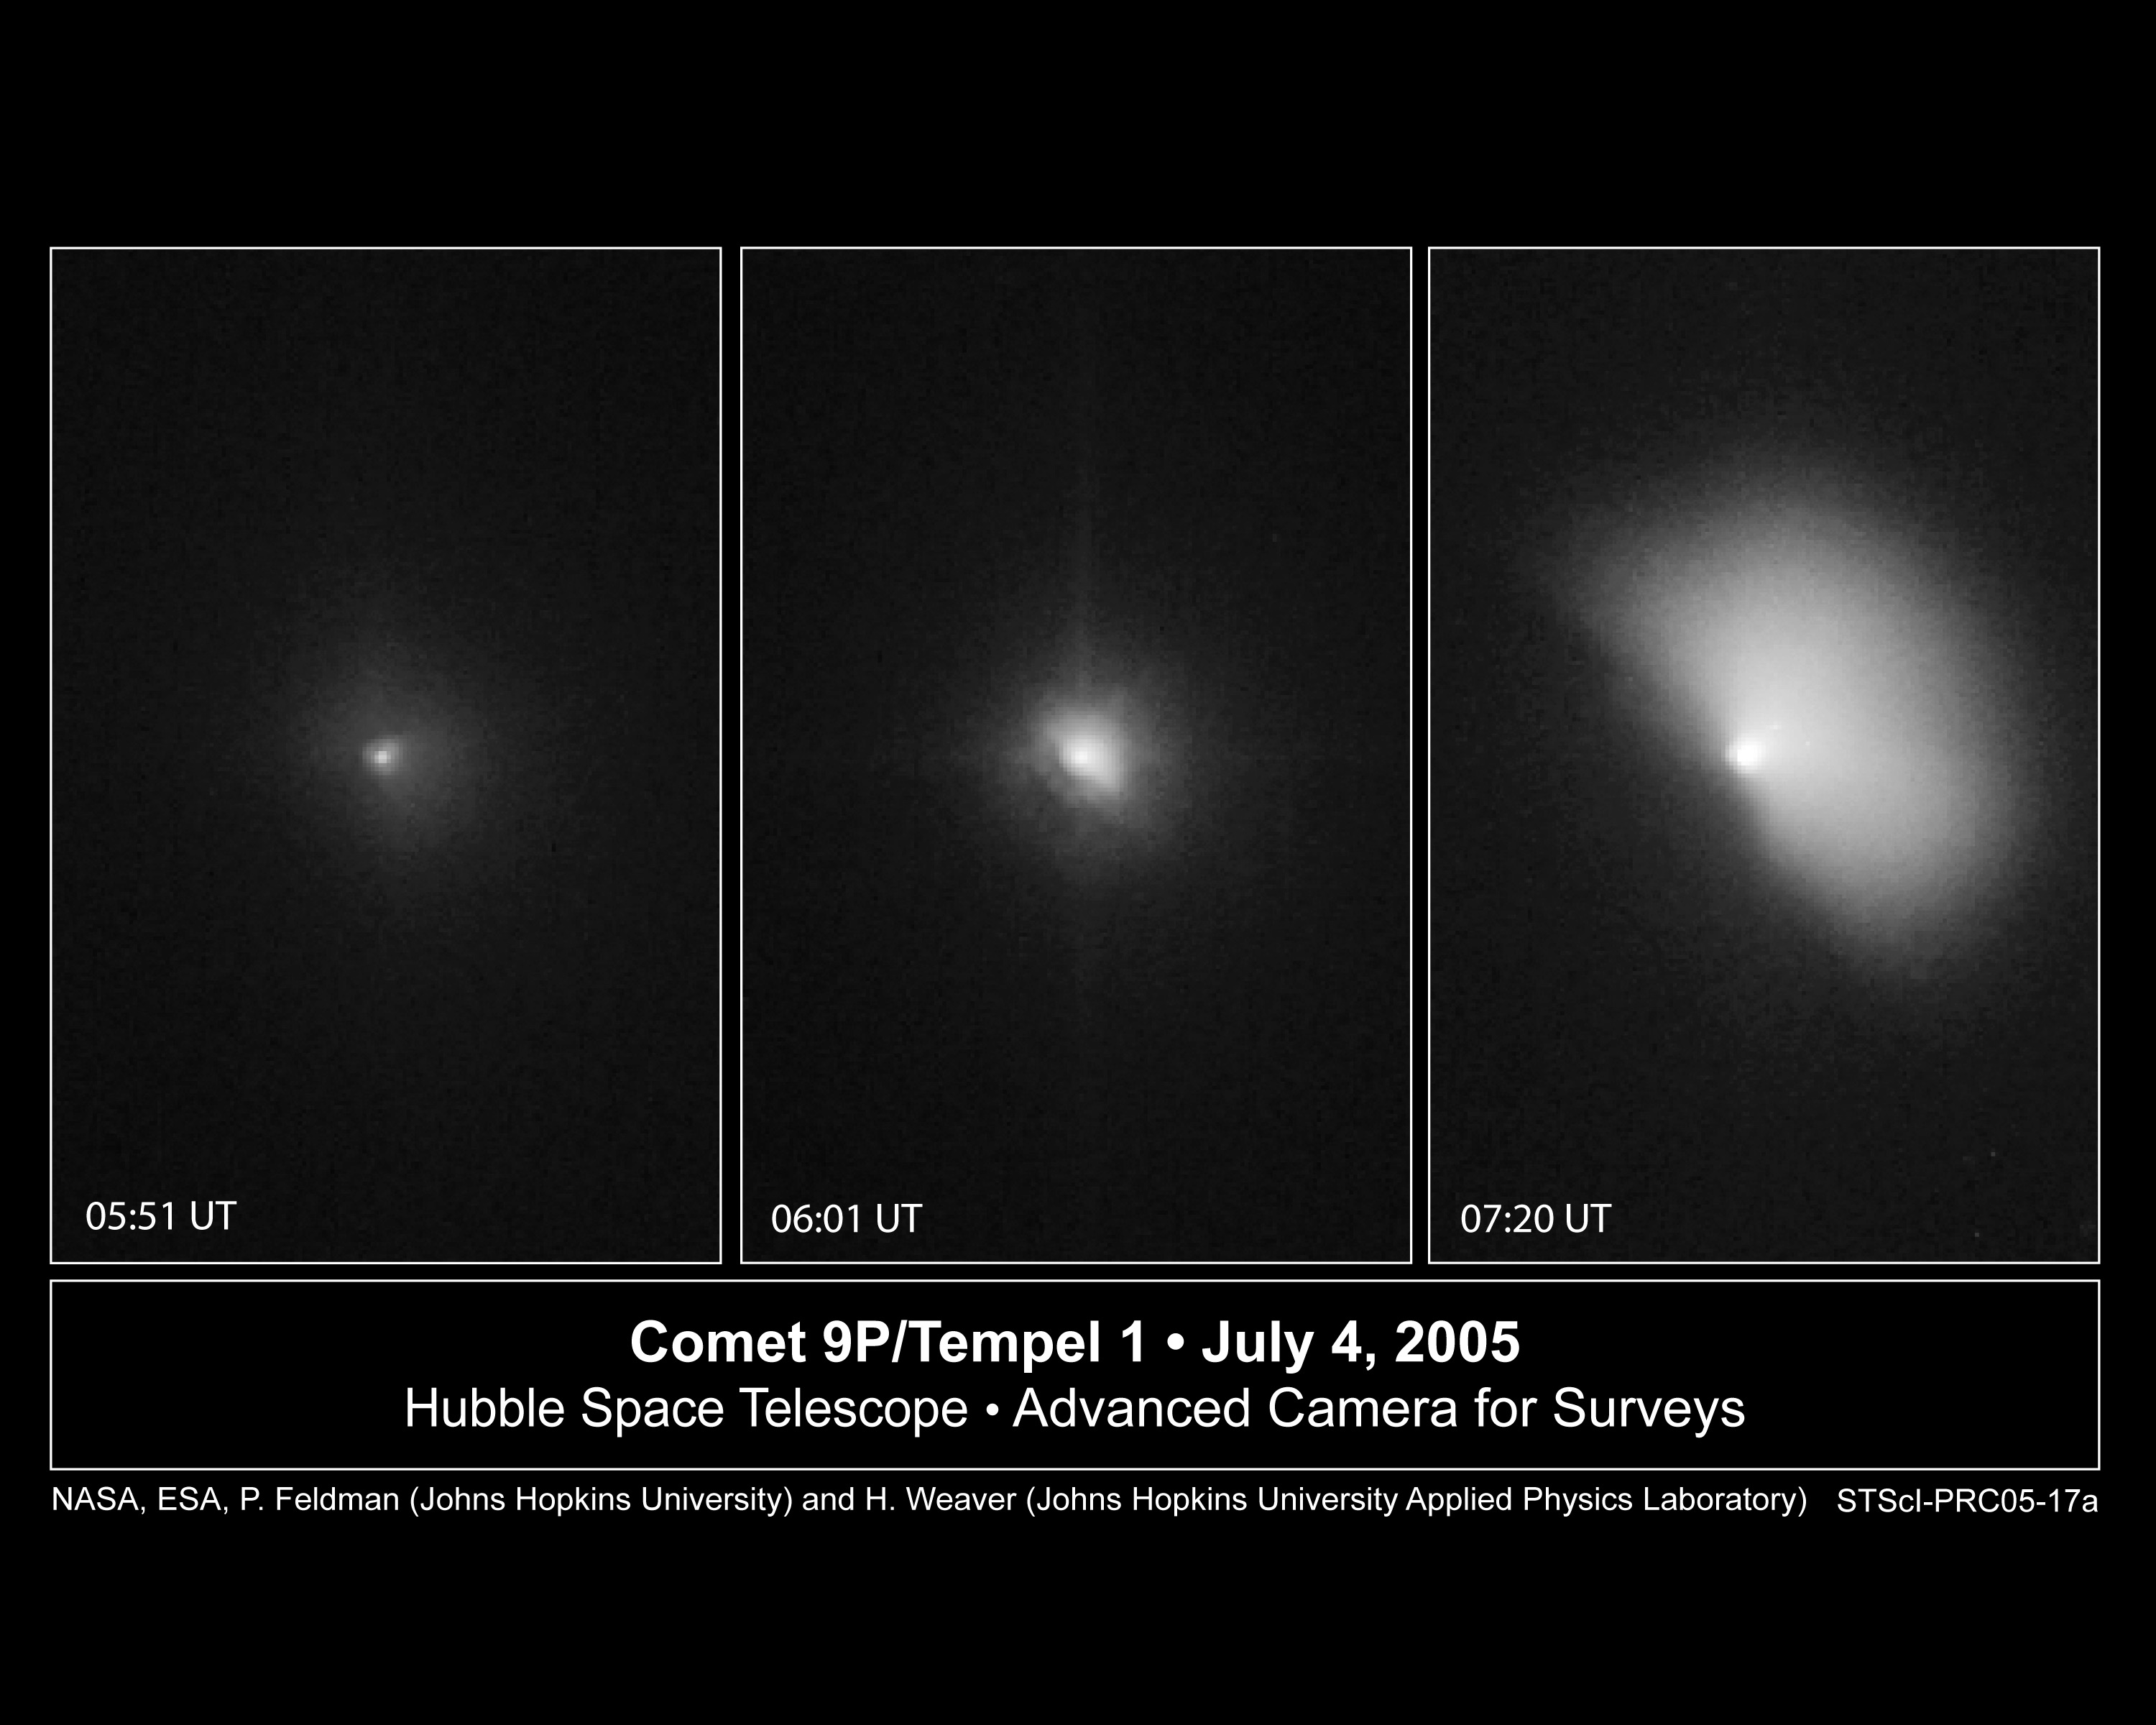

Deep Impact Space Probe Collides With Comet

NASA's Hubble Space Telescope captured the dramatic effects of the collision early July 4 between an 820-pound projectile released by the Deep Impact spacecraft and comet 9P/Tempel 1.

This sequence of images shows the comet before and after the impact.

The image at left shows the comet about a minute before the impact. The encounter occurred at 1:52 a.m. EDT.

In the middle image, captured 15 minutes after the collision, Tempel 1 appears four times brighter than in the pre-impact photo. Astronomers noticed that the inner cloud of dust and gas surrounding the comet's nucleus increased by about 120 miles (200 kilometers) in size. The impact caused a brilliant flash of light and a constant increase in the brightness of the inner cloud of dust and gas.

The Hubble telescope continued to monitor the comet, snapping another image [at right] 62 minutes after the encounter. In this photo, the gas and dust ejected during the impact are expanding outward in the shape of a fan. The fan-shaped debris is traveling at about 450 miles an hour (720 kilometers an hour), about the speed of an airplane. The debris extends about 620 miles (1000 kilometers) from the nucleus.

The potato-shaped comet is 8.7 miles (14 kilometers) wide and 2.5 miles (4 kilometers) long. Tempel 1's nucleus is too small even for the Hubble telescope to resolve.

The visible-light images were taken by the Advanced Camera for Surveys' High Resolution Camera.

Credit: NASA, ESA, P. Feldman (Johns Hopkins University), and H. Weaver (Johns Hopkins University Applied Physics Lab)